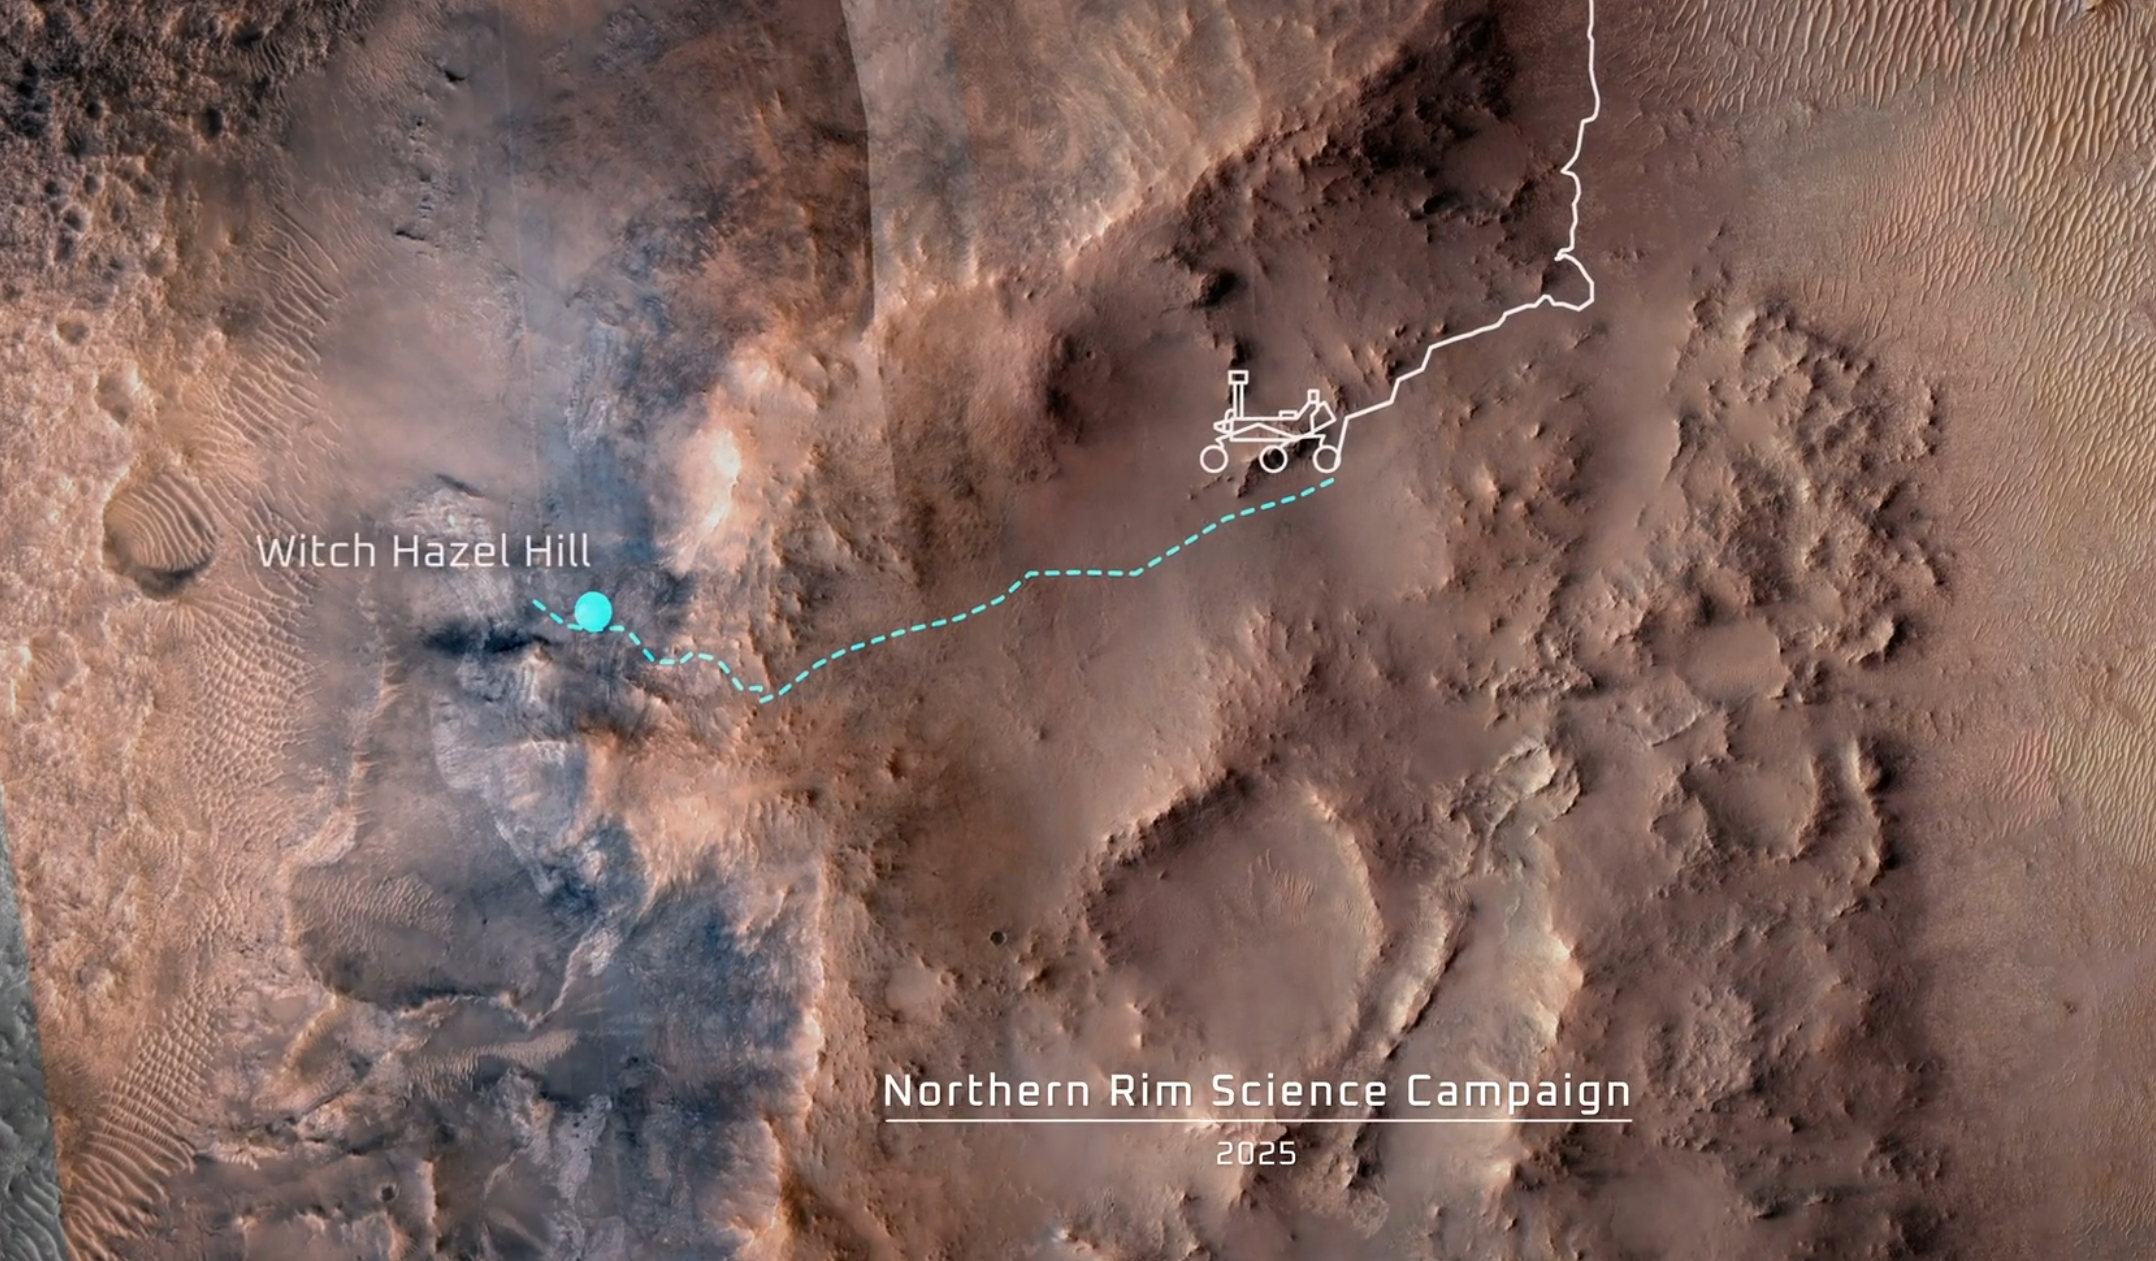

Proposed Route of Perseverance’s Northern Rim Science Campaign

This animation shows the position of NASA’s Perseverance Mars rover as of Dec. 4, 2024, the 1,347th Martian day, or sol, of the mission, along with the proposed route of the mission’s fifth science campaign, dubbed Northern Rim, over the next several years.

This map was made using data from NASA’s Mars Reconnaissance Orbiter’s High-Resolution Imaging Science Experiment (HiRISE) camera as well as the European Space Agency’s (ESA) High Resolution Stereo Camera (HRSC).

The University of Arizona, in Tucson, operates HiRISE, which was built by Ball Aerospace & Technologies Corp., in Boulder, Colorado. NASA’s Jet Propulsion Laboratory, a division of Caltech in Pasadena, California, manages the Mars Reconnaissance Orbiter Project for NASA’s Science Mission Directorate, Washington.

A key objective for Perseverance’s mission on Mars is astrobiology, including the search for signs of ancient microbial life. The rover will characterize the planet’s geology and past climate, pave the way for human exploration of the Red Planet, and be the first mission to collect and cache Martian rock and regolith (broken rock and dust).

Subsequent NASA missions, in cooperation with ESA (European Space Agency), would send spacecraft to Mars to collect these sealed samples from the surface and return them to Earth for in-depth analysis.

The Mars 2020 Perseverance mission is part of NASA’s Moon to Mars exploration approach, which includes Artemis missions to the Moon that will help prepare for human exploration of the Red Planet.

JPL built and manages operations of the Perseverance rover.

Credit: NASA/JPL-Caltech/ESA/University of Arizona